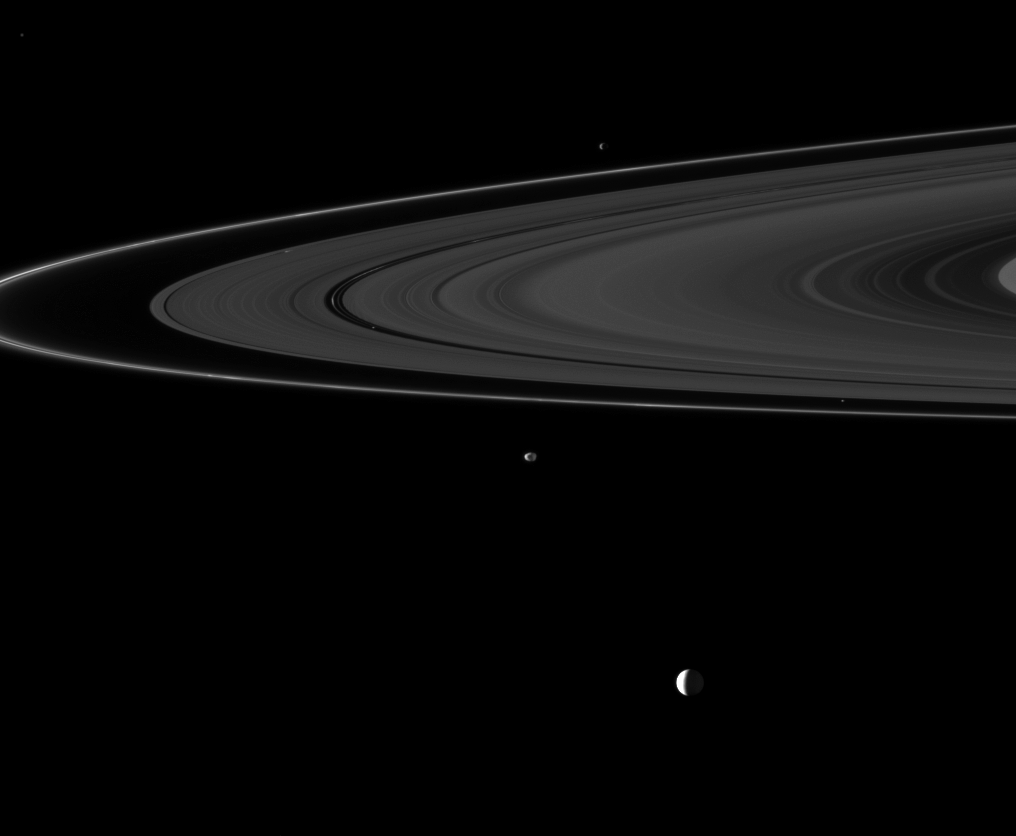

Sextet of Moons

Six of Saturn’s moons orbiting within and beyond the planet’s rings are collected in this Cassini spacecraft image.

Enceladus (504 kilometers, or 313 miles across) is the largest moon in this image and appears at the bottom. Janus (179 kilometers, or 111 miles across) orbits beyond the rings near the center of the image. Epimetheus (113 kilometers, or 70 miles across) orbits beyond the rings near the top of the image. Atlas (30 kilometers, or 19 miles across) appears as a tiny speck between the main rings and the thin F ring on the right. Daphnis (8 kilometers, or 5 miles across), which orbits in the narrow Keeler Gap of the A ring, appears as a small, bright speck on the left of the image. Pan (28 kilometers, or 17 miles across), which orbits in the Encke Gap of the A ring, also appears as a bright speck on the left of the image. Daphnis is farther to the left of the image than Pan.

Although Enceladus appears to be in the foreground here, that moon, at a distance of 3.1 million kilometers (1.9 million miles), is actually farthest away from Cassini in this image. Janus is 3 million kilometers (1.9 million miles) from the spacecraft. The view was obtained at a distance of approximately 2.8 million kilometers (1.7 million miles) from Epimetheus.

The rings lie between Janus and Epimetheus. This view looks toward the southern, unilluminated side of the rings from about 2 degrees below the ringplane.

Enceladus is a very reflective body. To enhance visibility, the other moons and the rings have been brightened by a factor of 3.4 relative to Enceladus.

The image was taken in visible light with the Cassini spacecraft narrow-angle camera on Oct. 6, 2010. Image scale is approximately 19 kilometers (12 miles) per pixel on Enceladus, about 18 kilometers (11 miles) per pixel on Janus and about 17 kilometers (11 miles) per pixel on Epimetheus.

The Cassini-Huygens mission is a cooperative project of NASA, the European Space Agency and the Italian Space Agency. The Jet Propulsion Laboratory, a division of the California Institute of Technology in Pasadena, manages the mission for NASA’s Science Mission Directorate, Washington, D.C. The Cassini orbiter and its two onboard cameras were designed, developed and assembled at JPL. The imaging operations center is based at the Space Science Institute in Boulder, Colo.

Credit: NASA/JPL/Space Science Institute